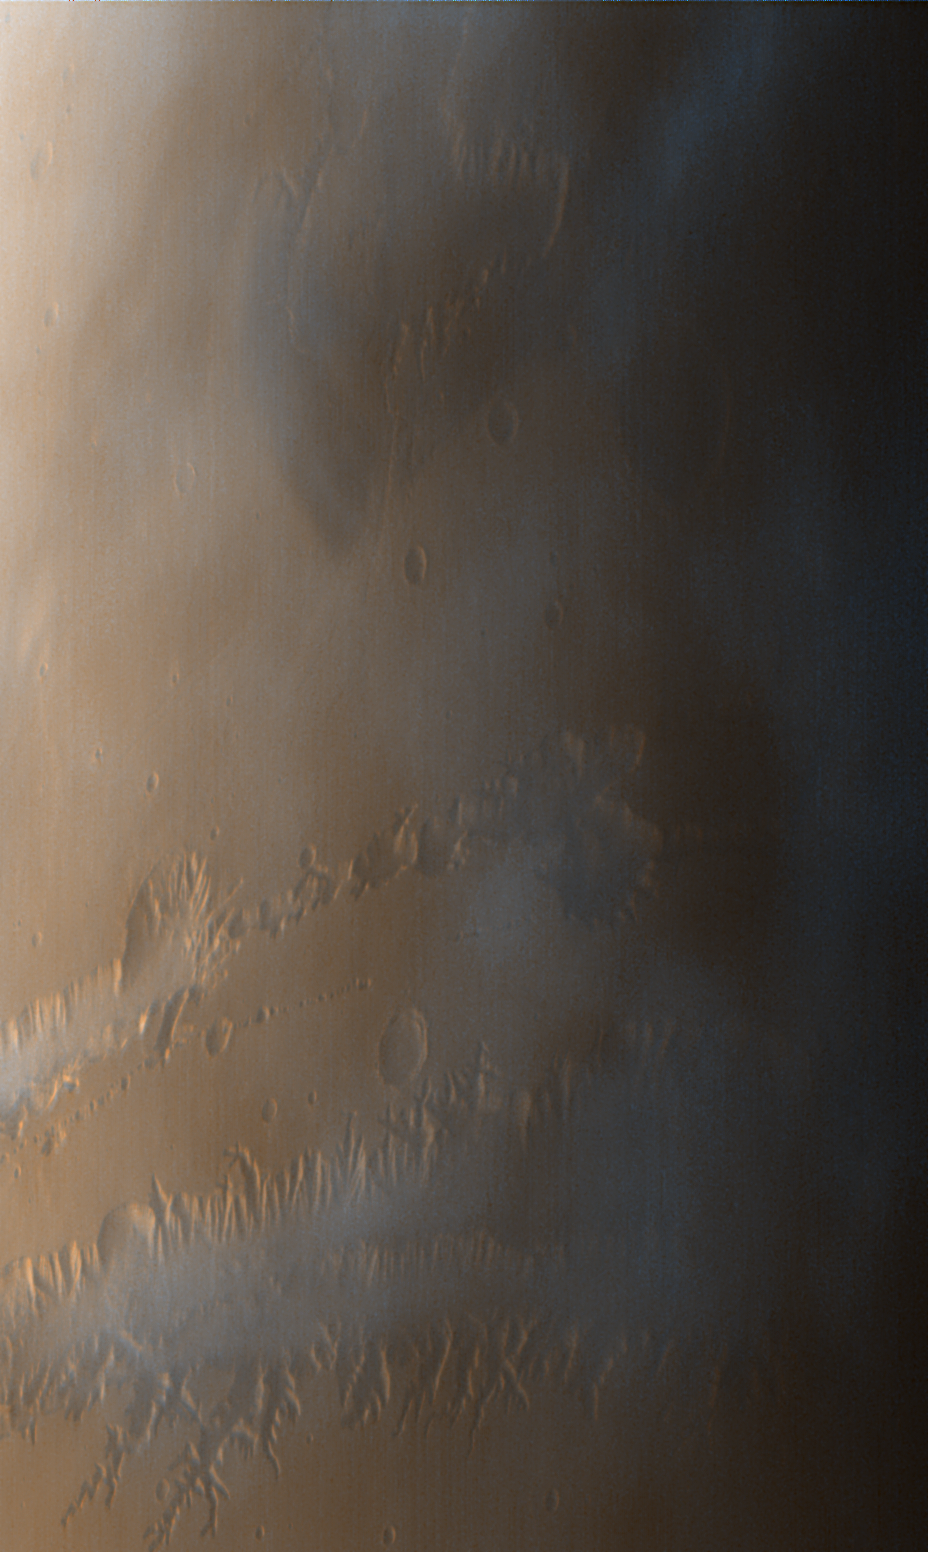

Valles Marineris

MOC images P013_01 and P013_02 were acquired with the low resolution red and blue wide angle cameras at 2:14 PM PDT on October 3, 1997, about 11 minutes after Mars Global Surveyor passed close to the planet for the thirteenth time. To make a color image, a third component (green) was synthesized from the red and blue images. During the imaging period, the spacecraft was canted towards the sun-lit hemisphere by 25°, and the MOC was obliquely viewing features from about 600 to 1000 km (360 to 600 miles) away. The resolution at those distances was between 350 and 600 meters (0.25 to 0.37 miles) per picture element. The image covers an area from 73° to 86° W longitude and 5° N to 10° S).

In the image above, north is to the top. The camera is viewing towards the west. The image is the composite of MOC frames P013_01 and P013_02. Because the MOC acquires its images one line at a time, the cant angle towards the sun-lit portion of the planet, the spacecraft orbital velocity, and the spacecraft rotational velocity combine to distort the image slightly. However, the wide angle cameras provide a fairly realistic portrayal of what one would see looking out across Mars from the Orbiter. Notable in this image are the late afternoon clouds and hazes that are concentrated within the Valles Marineris canyon system.

Launched on November 7, 1996, Mars Global Surveyor entered Mars orbit on Thursday, September 11, 1997. From the planned 400 km (248 mi) orbit altitude, MOC wide angle images will be 2-4 times higher resolution than these pictures.

Malin Space Science Systems and the California Institute of Technology built the MOC using spare hardware from the Mars Observer mission. MSSS operates the camera from its facilities in San Diego, CA. The Jet Propulsion Laboratory’s Mars Surveyor Operations Project operates the Mars Global Surveyor spacecraft with its industrial partner, Lockheed Martin Astronautics, from facilities in Pasadena, CA and Denver, CO.

Credit: NASA/JPL/Malin Space Science Systems